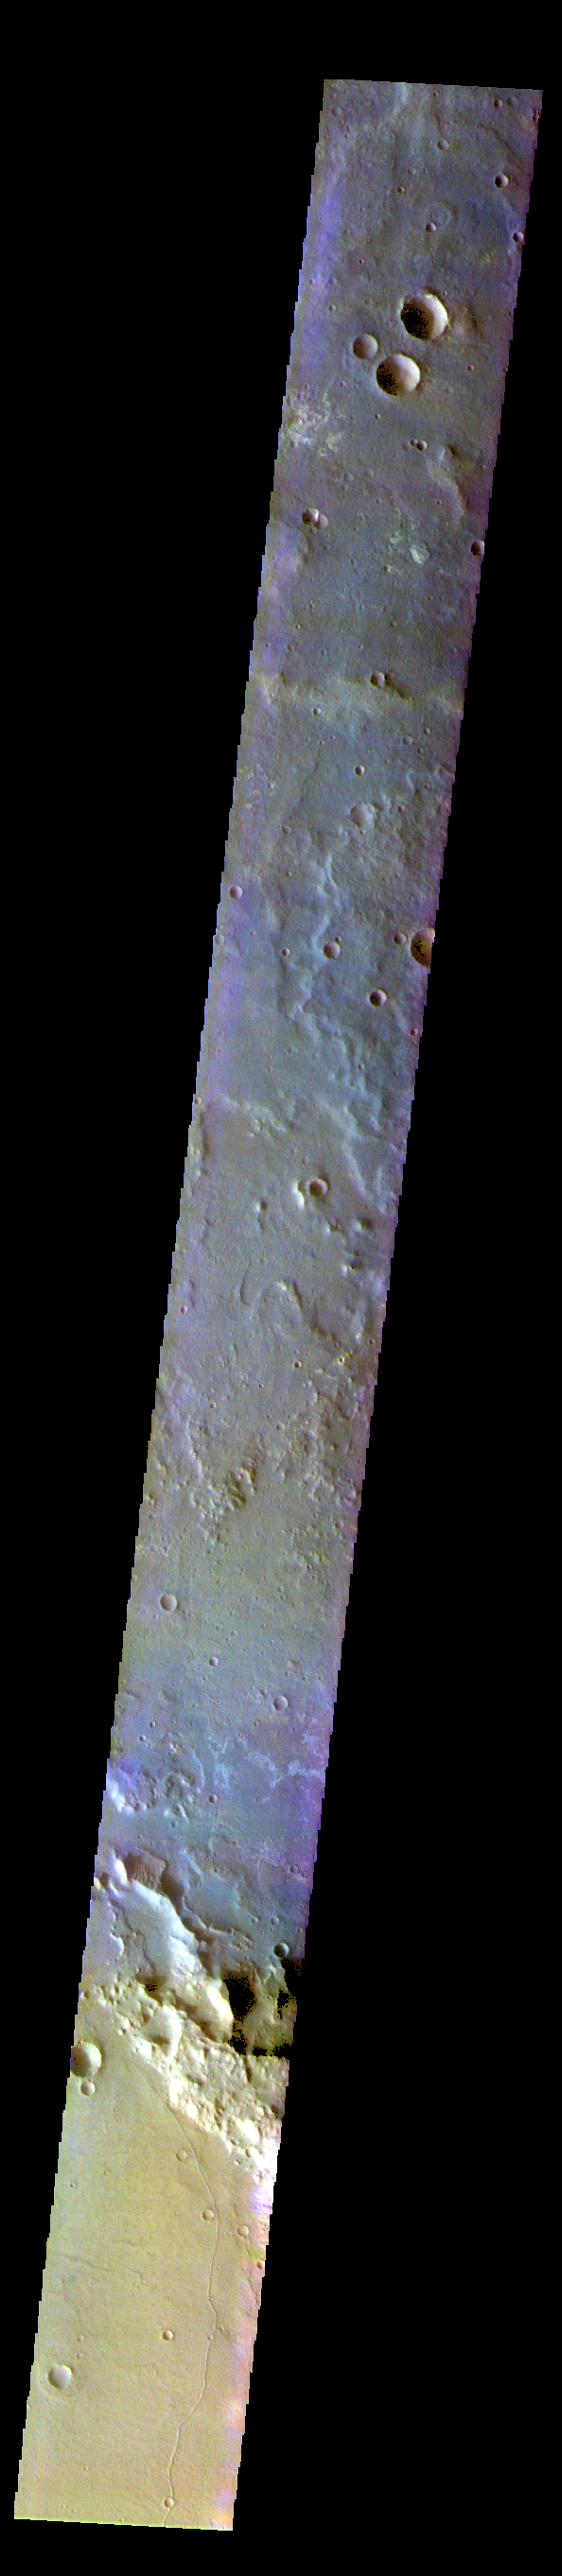

Terra Cimmeria – False Color

The THEMIS VIS camera contains 5 filters. The data from different filters can be combined in multiple ways to create a false color image. These false color images may reveal subtle variations of the surface not easily identified in a single band image. Today’s false color image shows part of Terra Cimmeria.

The THEMIS VIS camera is capable of capturing color images of the Martian surface using five different color filters. In this mode of operation, the spatial resolution and coverage of the image must be reduced to accommodate the additional data volume produced from using multiple filters. To make a color image, three of the five filter images (each in grayscale) are selected. Each is contrast enhanced and then converted to a red, green, or blue intensity image. These three images are then combined to produce a full color, single image. Because the THEMIS color filters don’t span the full range of colors seen by the human eye, a color THEMIS image does not represent true color. Also, because each single-filter image is contrast enhanced before inclusion in the three-color image, the apparent color variation of the scene is exaggerated. Nevertheless, the color variation that does appear is representative of some change in color, however subtle, in the actual scene. Note that the long edges of THEMIS color images typically contain color artifacts that do not represent surface variation.

Credit: NASA/JPL-Caltech/ASU